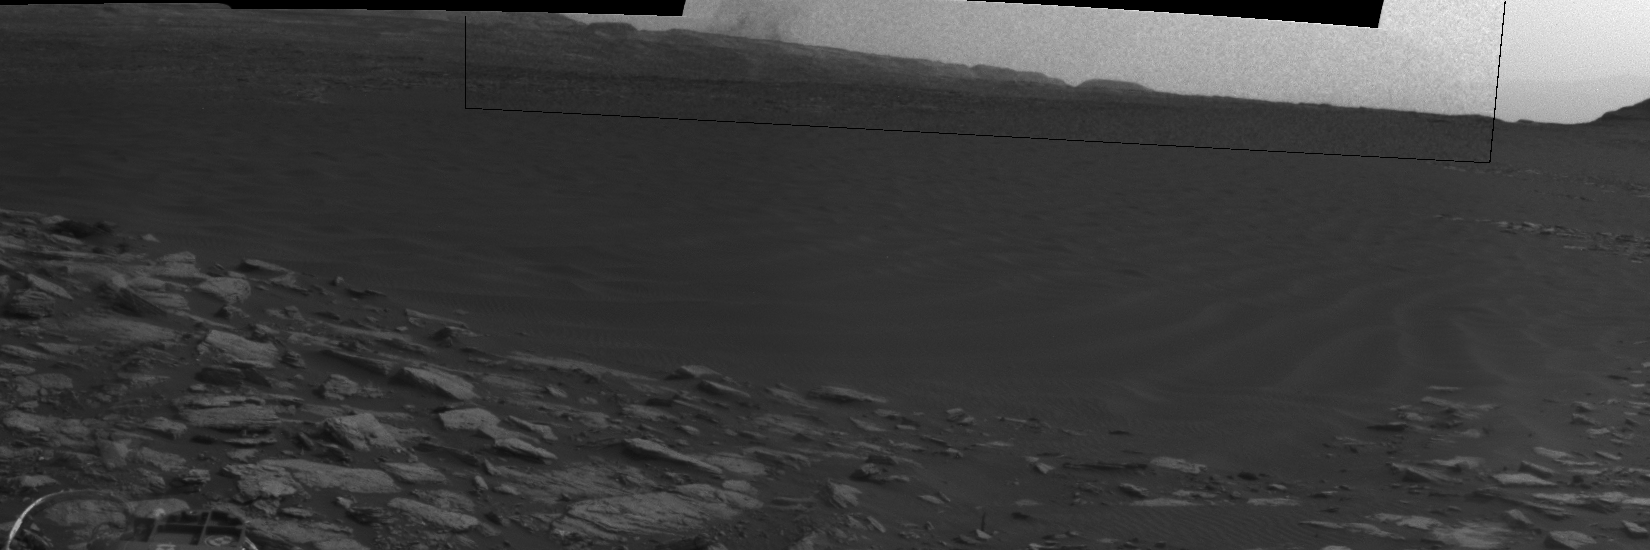

Dust Devil Passes Near Martian Sand Dune

Beyond a dark sand dune closer to the rover, a Martian dust devil passes in front of the horizon in this sequence of images from NASA’s Curiosity Mars rover. The rover’s Navigation Camera made this series of observations on Feb. 4, 2017, in the summertime afternoon of the 1,599th Martian day, or sol, of Curiosity’s work on Mars.

Set within a broader view centered at south-southwest, the rectangular area outlined in black was imaged multiple times over a span of several minutes to check for dust devils. Images from the period with most activity are shown in the inset area. Contrast has been modified to make frame-to-frame changes easier to see.

The images are in pairs that were taken about 12 seconds apart, with an interval of about 90 seconds between pairs. Timing is accelerated and not fully proportional in this animation. A black frame is added between repeats of the sequence.

On Mars as on Earth, dust devils are whirlwinds that result from sunshine warming the ground, prompting convective rising of air that has gained heat from the ground. Observations of Martian dust devils provide information about wind directions and interaction between the surface and the atmosphere.

Curiosity’s Sol 1599 location, reached by a drive during the previous sol, is mapped at http://mars.jpl.nasa.gov/multimedia/images/2017/curiositys-traverse-map-through-sol-1598.

NASA’s Jet Propulsion Laboratory, a division of Caltech in Pasadena, California, manages the Mars Science Laboratory Project for the NASA Science Mission Directorate, Washington. JPL designed and built the project’s Curiosity rover and the rover’s Navcam.

Credit: NASA/JPL-Caltech/TAMU